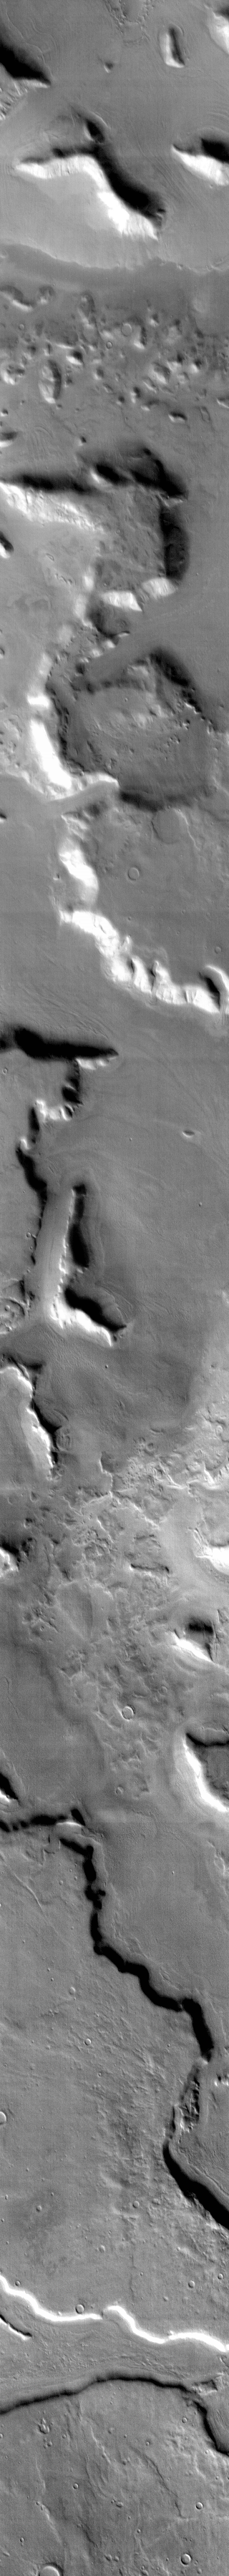

THEMIS Art #126

Do you see what I see? Looks like the letter L, or maybe someone sitting down.

Credit: NASA/JPL-Caltech/ASU